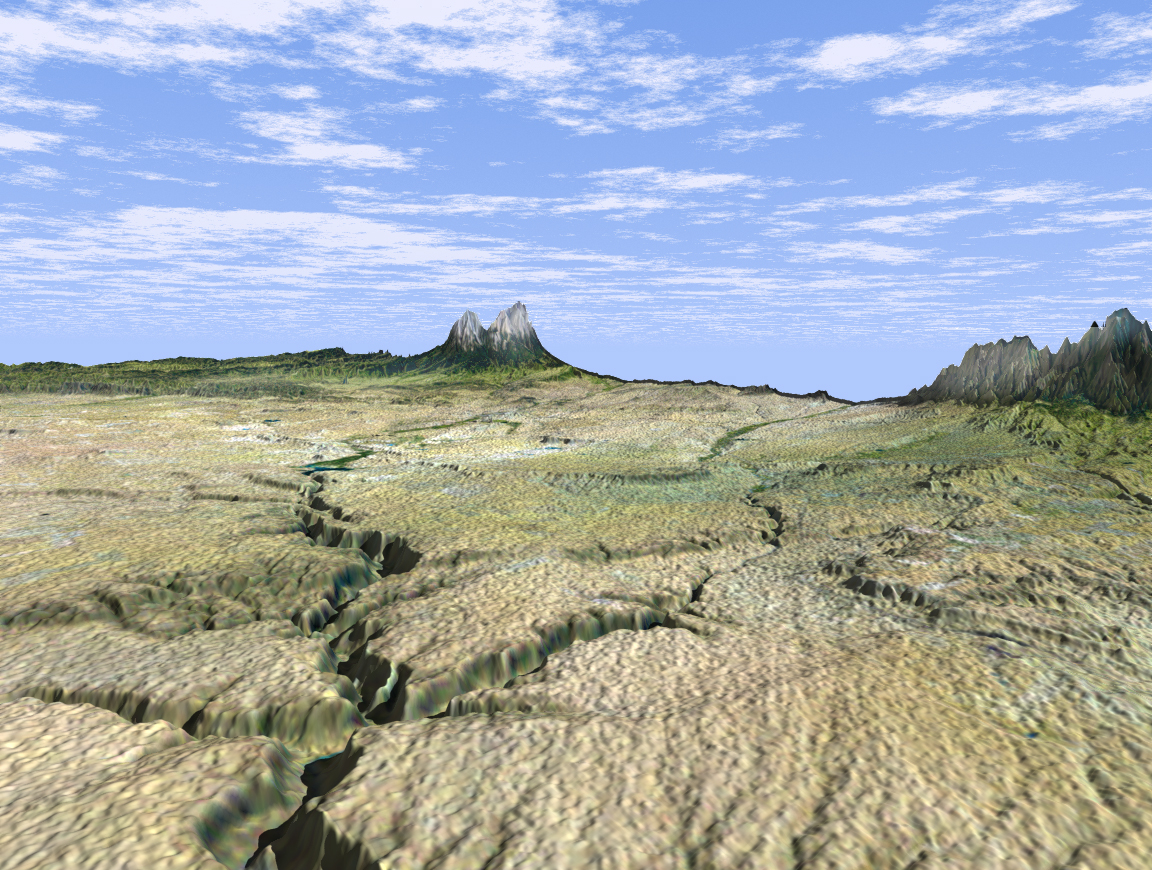

SRTM Perspective View with Landsat Overlay: Cucharas Canyon & Spanish Peaks, Colorado

This dramatic view looks west along the Cucharas River Canyon in Colorado toward the 4,152 meter (13,623 ft) high Spanish Peaks, in the foothills of the Sangre De Cristo Mountains. The Peaks are the remnants of a 20-million year old volcano. Rising 2,100 meters (7,000 ft) above the plains to the east, these igneous rock formations with intrusions of eroded sedimentary rock historically served as guiding landmarks for travelers on the Mountain Branch of the Santa Fe Trail.

This three-dimensional perspective view was generated using topographic data from the Shuttle Radar Topography Mission (SRTM) and an enhanced false-color Landsat 5 satellite image. Colors are from Landsat bands 5, 4, and 2 as red, green and blue, respectively. Topographic expression is exaggerated 2X.

Landsat has been providing visible and infrared views of the Earth since 1972. SRTM elevation data matches the 30-meter resolution of most Landsat images and will substantially help in analyses of the large and growing Landsat image archive.

The Landsat Thematic Mapper image used here came from an on-line mosaic of Landsat images for the continental United States(http://mapus.jpl.nasa.gov), a part of NASA’s Digital Earth effort.

Elevation data used in this image was acquired by the Shuttle Radar Topography Mission (SRTM) aboard the Space Shuttle Endeavour, launched on Feb. 11, 2000. SRTM used the same radar instrument that comprised the Spaceborne Imaging Radar-C/X-Band Synthetic Aperture Radar (SIR-C/X-SAR ) that flew twice on the Space Shuttle Endeavour in 1994. SRTM was designed to collect three-dimensional measurements of the Earth’s surface. To collect the 3-D data, engineers added a 60-meter-long (200-foot) mast, installed additional C-band and X-band antennas, and improved tracking and navigation devices. The mission is a cooperative project between the National Aeronautics and Space Administration (NASA), the National Imagery and Mapping Agency (NIMA) of the U.S. Department of Defense and the German and Italian space agencies. It is managed by NASA’s Jet Propulsion Laboratory, Pasadena, CA, for NASA’s Earth Science Enterprise, Washington, DC.

Size: scale varies in this perspective image
Location: 37.5 deg. North lat., 104 deg. East lon.
Orientation: looking southwest
Image Data: Landsat Bands 5, 4, 3 as red, green, blue, respectively
Original Data Resolution: SRTM 1 arcsecond (30 meters or 99 feet), Thematic Mapper 1 arcsecond (30 meters or 99 feet)
Date Acquired: February 2000 (SRTM)

Credit: NASA/JPL/NIMA/USGS